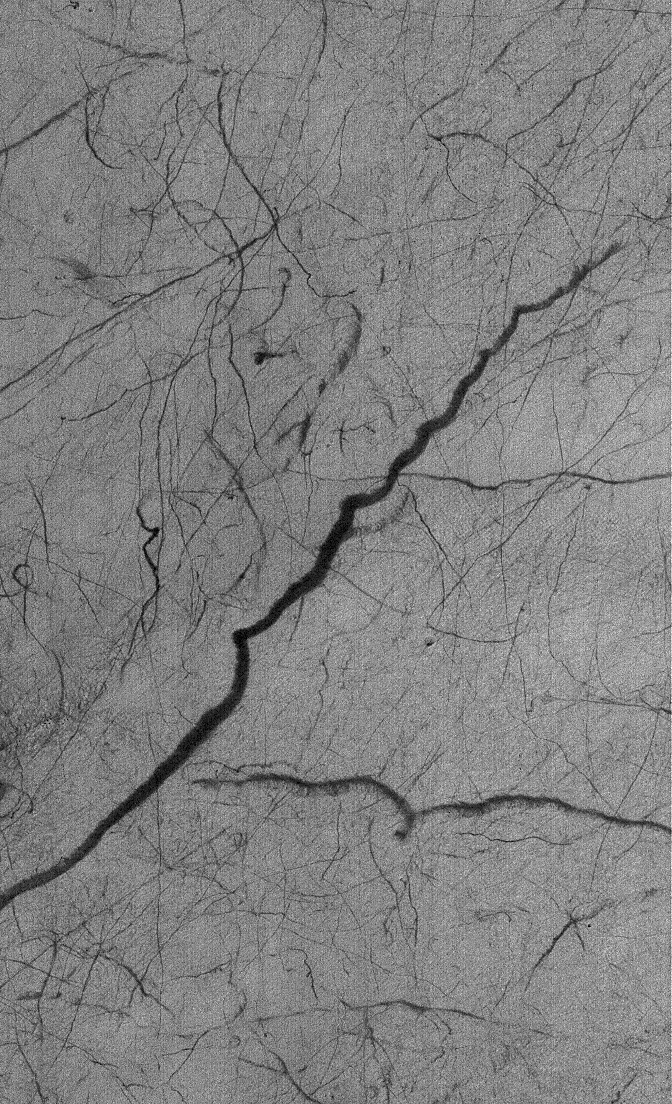

Streaked Plain

4 February 2006
This Mars Global Surveyor (MGS) Mars Orbiter Camera (MOC) image shows dark streaks created by dust devils on a plain southwest of Hellas Planitia. Based on the width and the length of individual streaks in this scene, it is clear that not all dust devils are created equally.

Location near: 55.8°S, 317.5°W
Image width: ~3 km (~1.9 mi)
Illumination from: upper left
Season: Southern Summer

Credit: NASA/JPL/Malin Space Science Systems